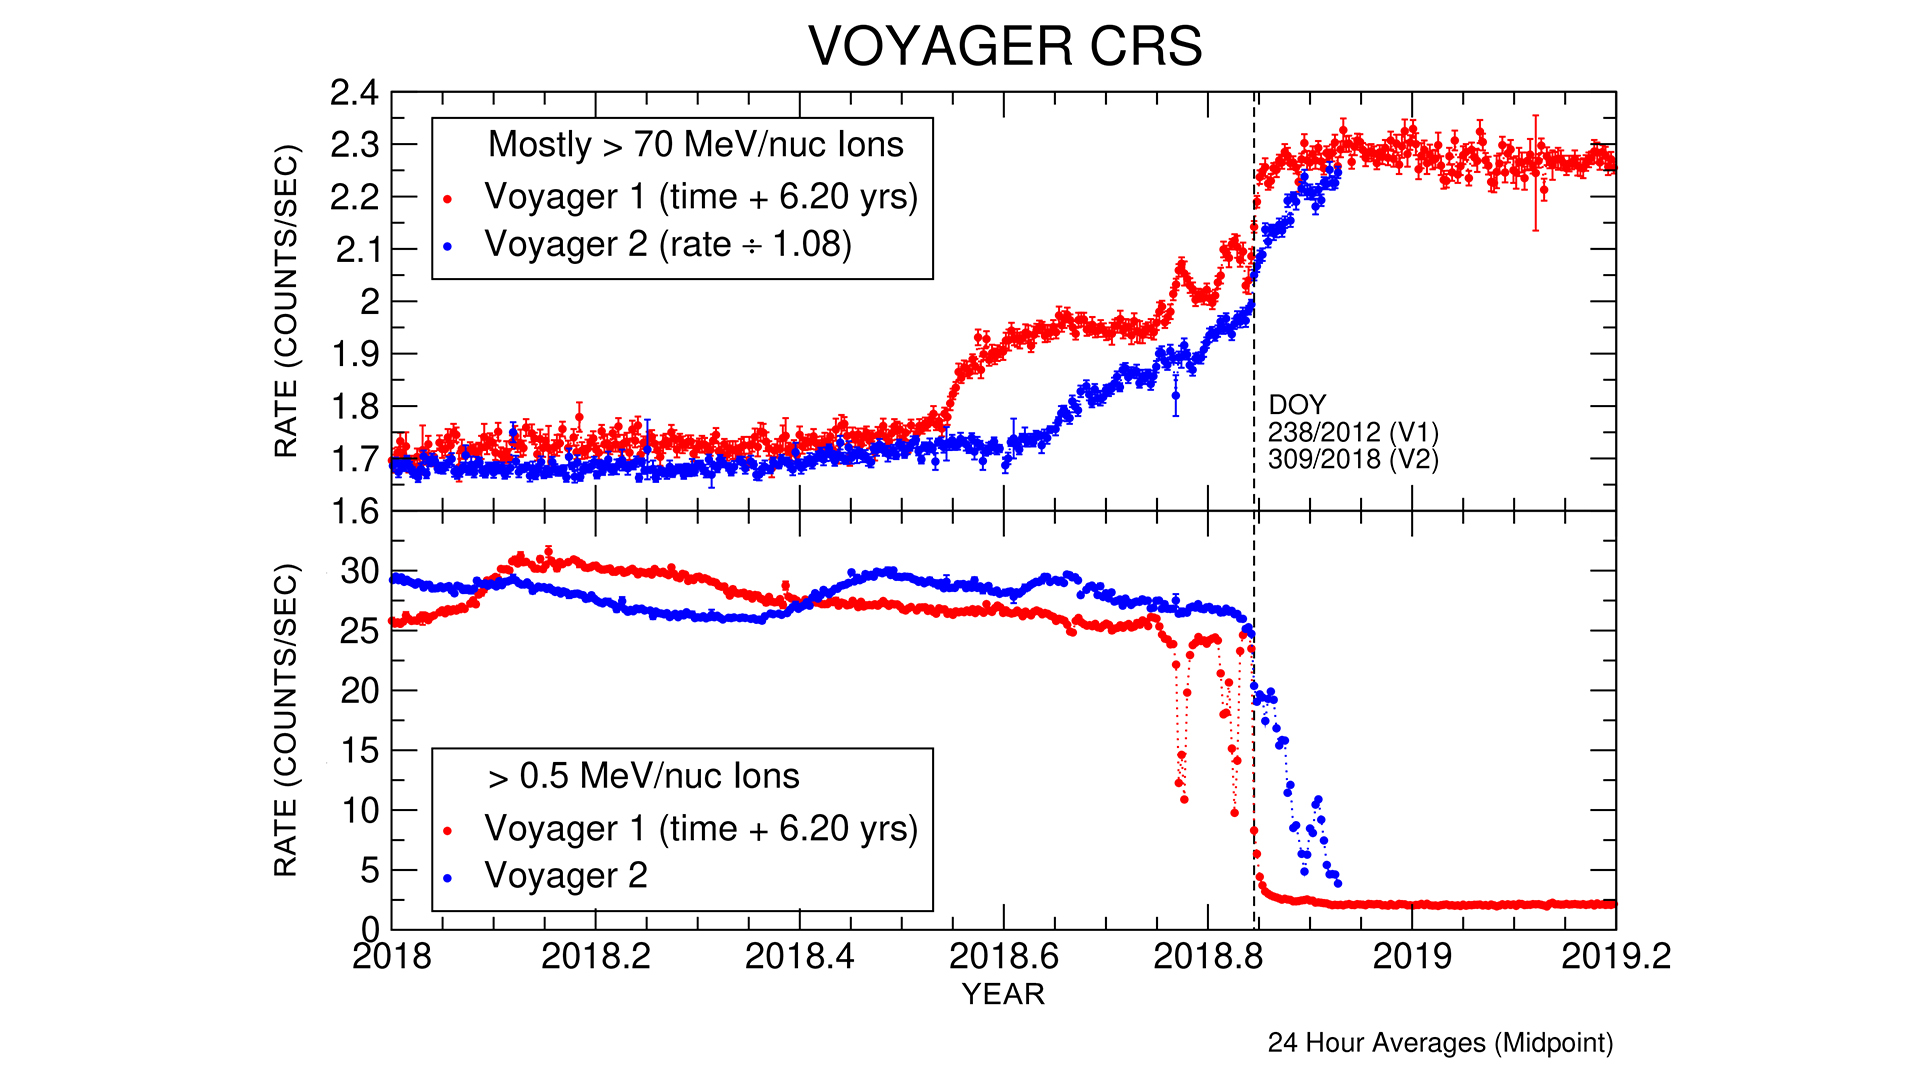

Voyager 2 CRS Data

These graphs compare data from identical instruments onboard NASA’s Voyager 1 and Voyager 2 spacecraft as they each exited the heliosphere. Voyager 1 exited in 2012, and Voyager 2 exited in 2018. The cosmic ray subsystem (CRS) measures the rate of energetic particles hitting the radiation detector on the instrument. The top graph shows high energy particles (called cosmic rays) that originate outside the heliosphere. The CRS instruments on both spacecraft observed similar, but not identical, increases in the cosmic ray rate as they both crossed the heliopause (the outer edge of the heliosphere). The lower graph shows slightly lower energy particles that originate inside the heliosphere. Both spacecraft detected a similar but not identical decrease in these lower energy particles when they crossed the heliopause and immediately after.

The Voyager spacecraft were built by JPL, which continues to operate both. JPL is a division of Caltech in Pasadena. California. The Voyager missions are a part of the NASA Heliophysics System Observatory, sponsored by the Heliophysics Division of the Science Mission Directorate in Washington.

Credit: NASA/JPL-Caltech